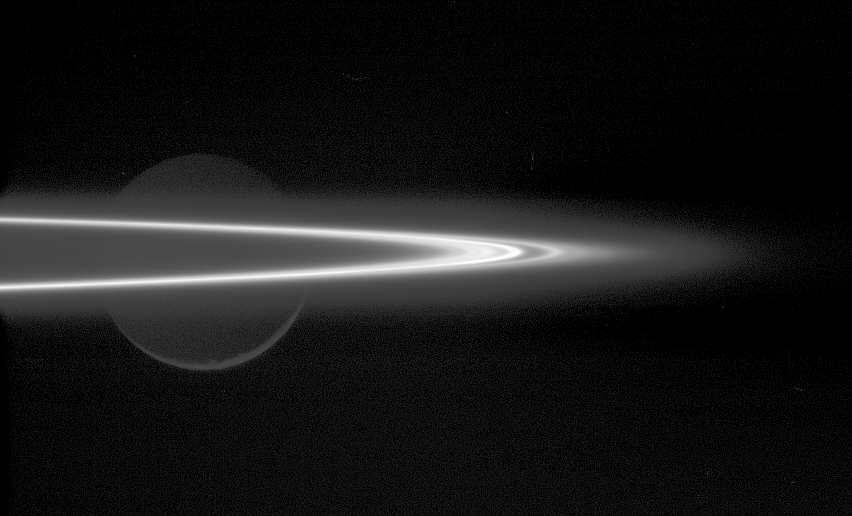

Bright Arc of Ice

The searing arc of light seen here is Saturn’s icy F ring, seen nearly edge-on. In the background, Rhea (1,528 kilometers, 949 miles across) is lit by reflected light from Saturn and the rings, with only the slightest sliver of light at its bottom being from direct sunlight.

The faint material surrounding the F ring likely lies in the planet’s equatorial plane, extending radially farther out and in from the main F ring core. A smaller fraction of this material could be vertically extended, and Cassini’s investigations should help to clarify this.

The image was taken in visible light with the Cassini spacecraft narrow-angle camera on Oct. 30, 2005, at a distance of approximately 689,000 kilometers (428,000 miles) from Saturn. The image scale is approximately 4 kilometers (2 miles) per pixel.

The Cassini-Huygens mission is a cooperative project of NASA, the European Space Agency and the Italian Space Agency. The Jet Propulsion Laboratory, a division of the California Institute of Technology in Pasadena, manages the mission for NASA’s Science Mission Directorate, Washington, D.C. The Cassini orbiter and its two onboard cameras were designed, developed and assembled at JPL. The imaging operations center is based at the Space Science Institute in Boulder, Colo.

Credit: NASA/JPL/Space Science Institute